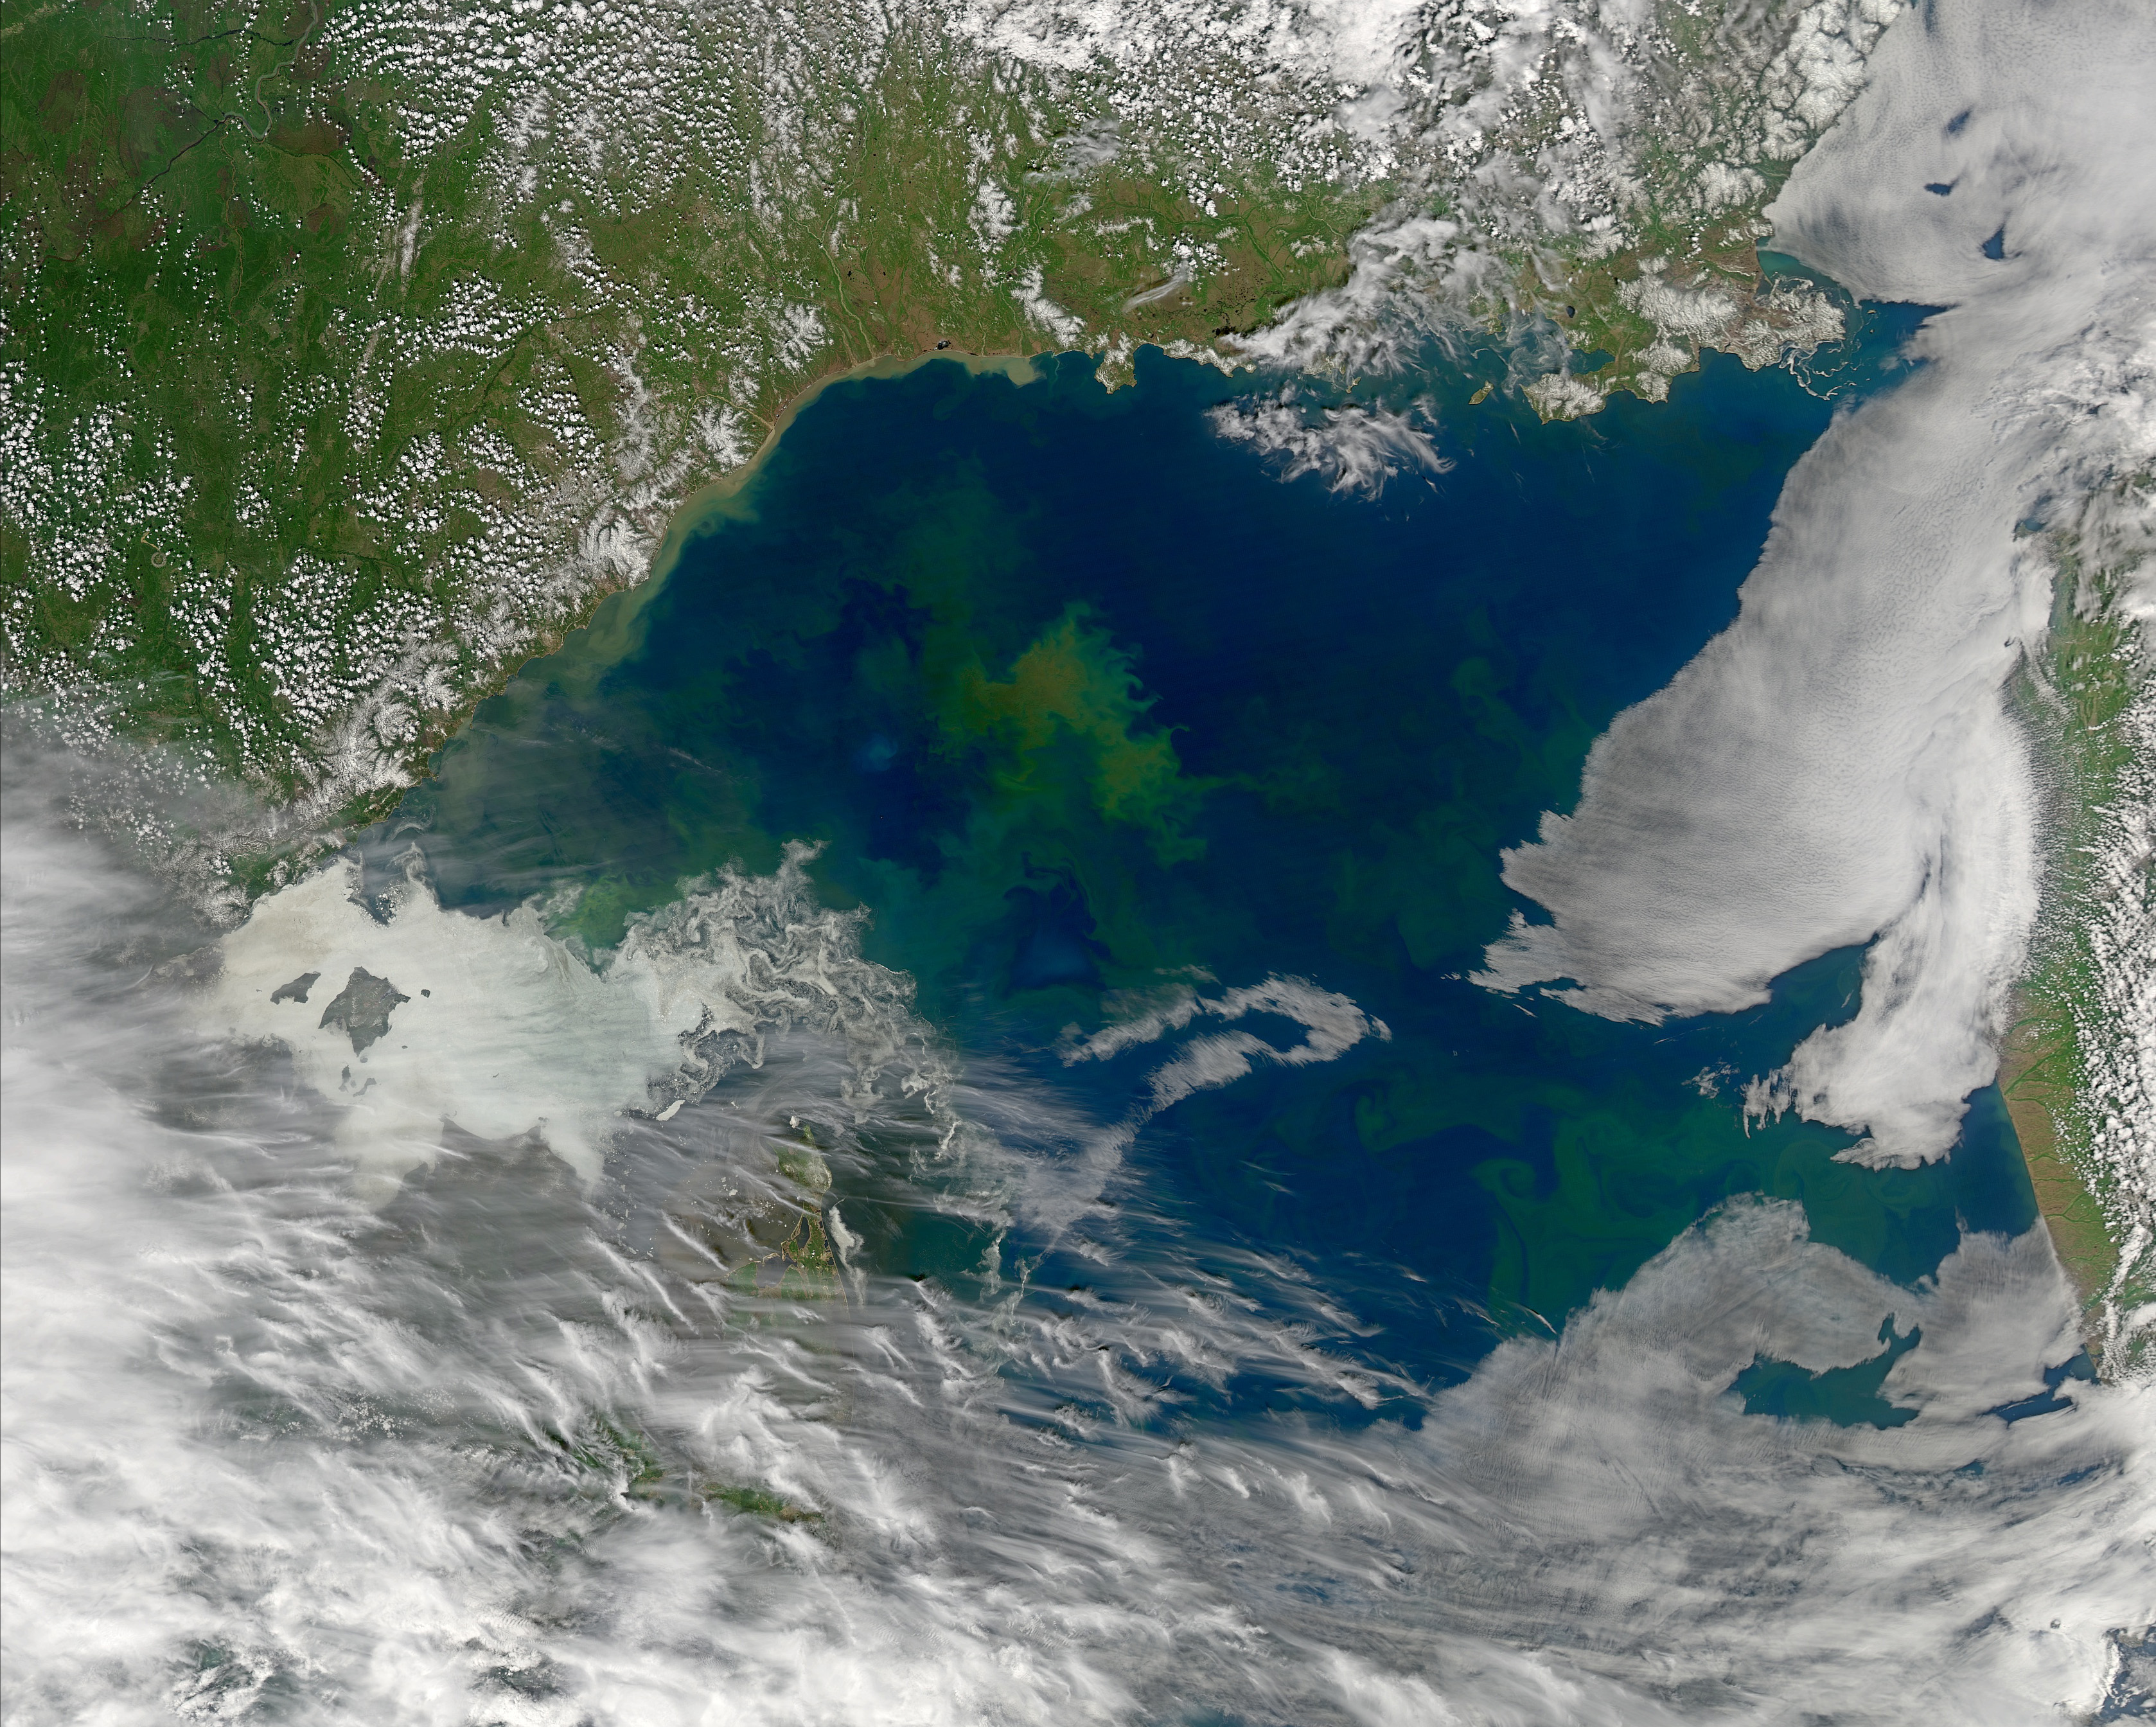

Phytoplankton in the Sea of Okhotsk

Differently colored waters in the Sea of Okhotsk on June 12, 2013 suggest differences in phytoplankton community structure from one location to the next. The ocean color community would eventually like to use remotely sensed data, such as are shown in the above Aqua-MODIS image, to better understand global phytoplankton diversity.

Credit: NASA/MODIS/Aqua